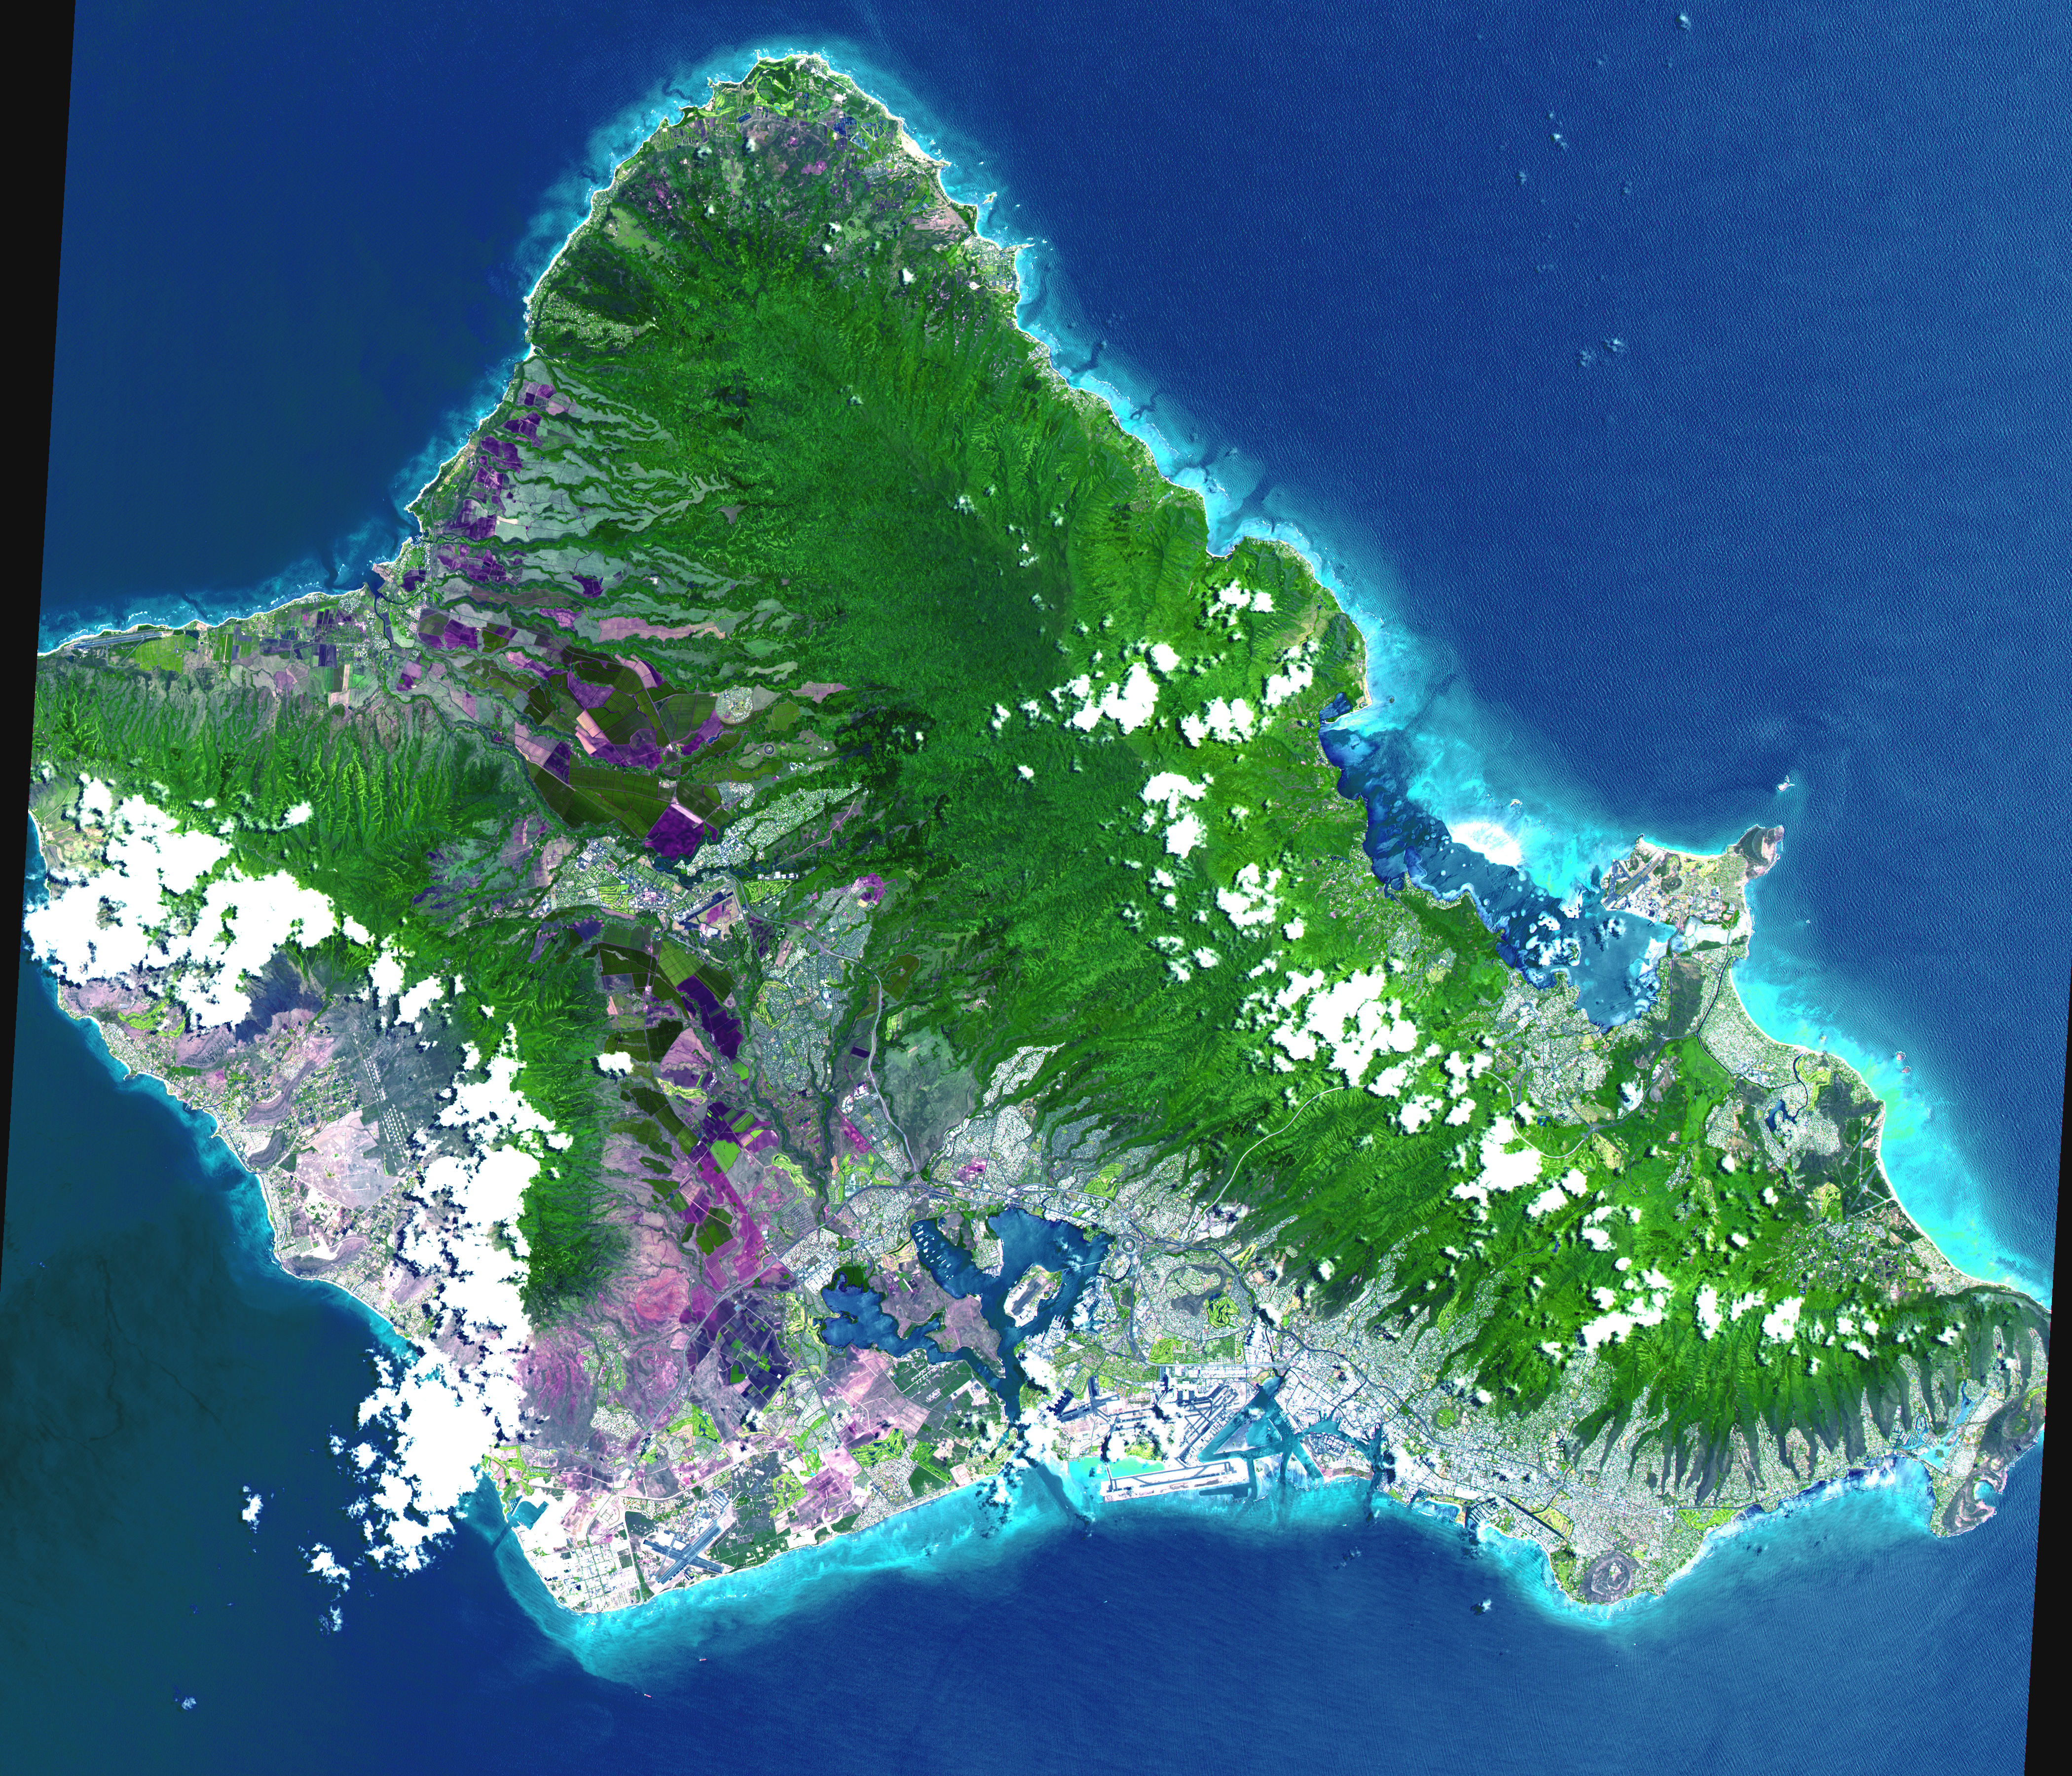

Oahu, Hawaii

This 60 by 55 km ASTER scene shows almost the entire island of Oahu, Hawaii on June 3, 2000. The data were processed to produce a simulated natural color presentation. Oahu is the commercial center of Hawaii and is important to United States defense in the Pacific. Pearl Harbor naval base is situated here. Tourism also is important to the economy. Among the many popular beaches is the renowned Waikiki Beach, backed by the famous Diamond Head, an extinct volcano. The largest community, Honolulu, is the state capital.

The image is located at 21.5 degrees north latitude and 158 degrees west longitude.

Advanced Spaceborne Thermal Emission and Reflection Radiometer (ASTER) is one of five Earth-observing instruments launched December 18, 1999, on NASA’s Terra satellite. The instrument was built by Japan’s Ministry of International Trade and Industry. A joint U.S./Japan science team is responsible for validation and calibration of the instrument and the data products. Dr. Anne Kahle at NASA’s Jet Propulsion Laboratory, Pasadena, Calif., is the U.S. Science team leader; Moshe Pniel of JPL is the project manager. ASTER is the only high resolution imaging sensor on Terra. The primary goal of the ASTER mission is to obtain high-resolution image data in 14 channels over the entire land surface, as well as black and white stereo images. With revisit time of between 4 and 16 days, ASTER will provide the capability for repeat coverage of changing areas on Earth’s surface.

The broad spectral coverage and high spectral resolution of ASTER will provide scientists in numerous disciplines with critical information for surface mapping, and monitoring dynamic conditions and temporal change. Example applications are: monitoring glacial advances and retreats, monitoring potentially active volcanoes, identifying crop stress, determining cloud morphology and physical properties, wetlands Evaluation, thermal pollution monitoring, coral reef degradation, surface temperature mapping of soils and geology, and measuring surface heat balance.

Credit: NASA/GSFC/METI/ERSDAC/JAROS, and U.S./Japan ASTER Science Team